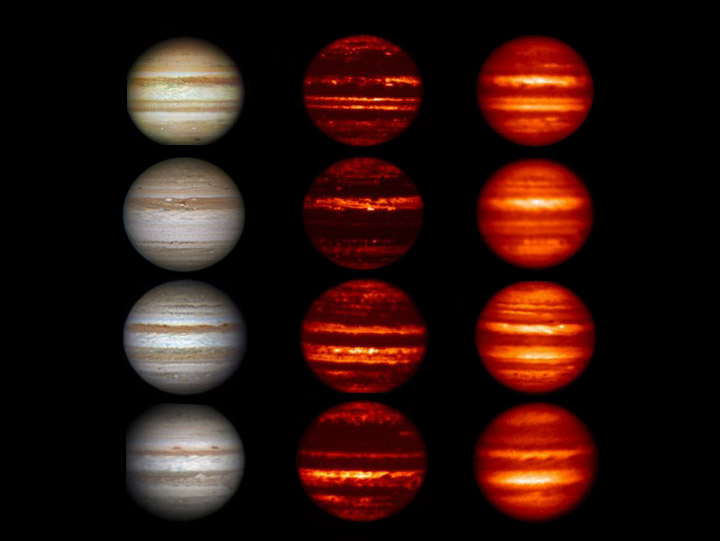

Global Upheaval at Jupiter

Figure 1

Images in the visible-light and infrared parts of the spectrum highlight the massive changes roiling the atmosphere of Jupiter. In the visible-light images on the left that were obtained by amateur astronomers, Jupiter can be seen “losing” a brown-colored belt south of the equator called the South Equatorial Belt (SEB) from 2009 to 2010. This belt returns in 2011 and is still present in 2012. From 2011 to January 2012, a belt north of the equator known as the North Equatorial Belt (NEB) can be seen to be thinning out. In 2011, it whitened to an extent not seen in over a century. In March of this year, after the last picture in this series was taken, the northern belt began to darken again.

Scientists compared the visible-light data to data obtained in infrared wavelengths of 4.78 and 8.7 microns (middle and right columns), which show progressively deeper levels in the Jovian atmosphere. The infrared images were obtained from NASA’s Infrared Telescope Facility on Mauna Kea, Hawaii, except for the 2011 image in the 8.7-micron wavelength (right column, third from the top), which was taken by the Subaru Telescope, also in Mauna Kea, Hawaii. Those data showed a thickening of the deeper cloud decks in the northern belt during that time, and a partial thickening of the upper cloud deck. The South Equatorial Belt saw both levels of clouds thicken and then clear up. The infrared data also resolved brown elongated features in the whitened area of the North Equatorial Belt known as “brown barges” as distinct features and revealed them to be regions clearer of clouds and probably characterized by downwelling, dry air.

Also visible in the infrared observations are a series of blue-gray features that are the clearest and driest regions on the planet and show up as apparent hotspots in the infrared view because they reveal the radiation emerging from a very deep layer of Jupiter’s atmosphere. Those hotspots disappeared from 2010 to 2011, but had reestablished themselves by June of this year, coincident with the whitening and re-darkening of the North Equatorial Belt.

The visible-light images were taken by A. Wesley (2009 and 2010), A. Kazemoto (2011) and C. Go (2012). The images in 2009 were all from July. In the set from 2010, the visible-light image and 4.78-micron infrared image were taken in September. The 8.6-micron infrared image was taken in June 2010. The images from 2011 were all taken in August. The images from 2012 were all taken in January.

Credit: NASA/IRTF/JPL-Caltech/NAOJ/A. Wesley/A. Kazemoto/C. Go